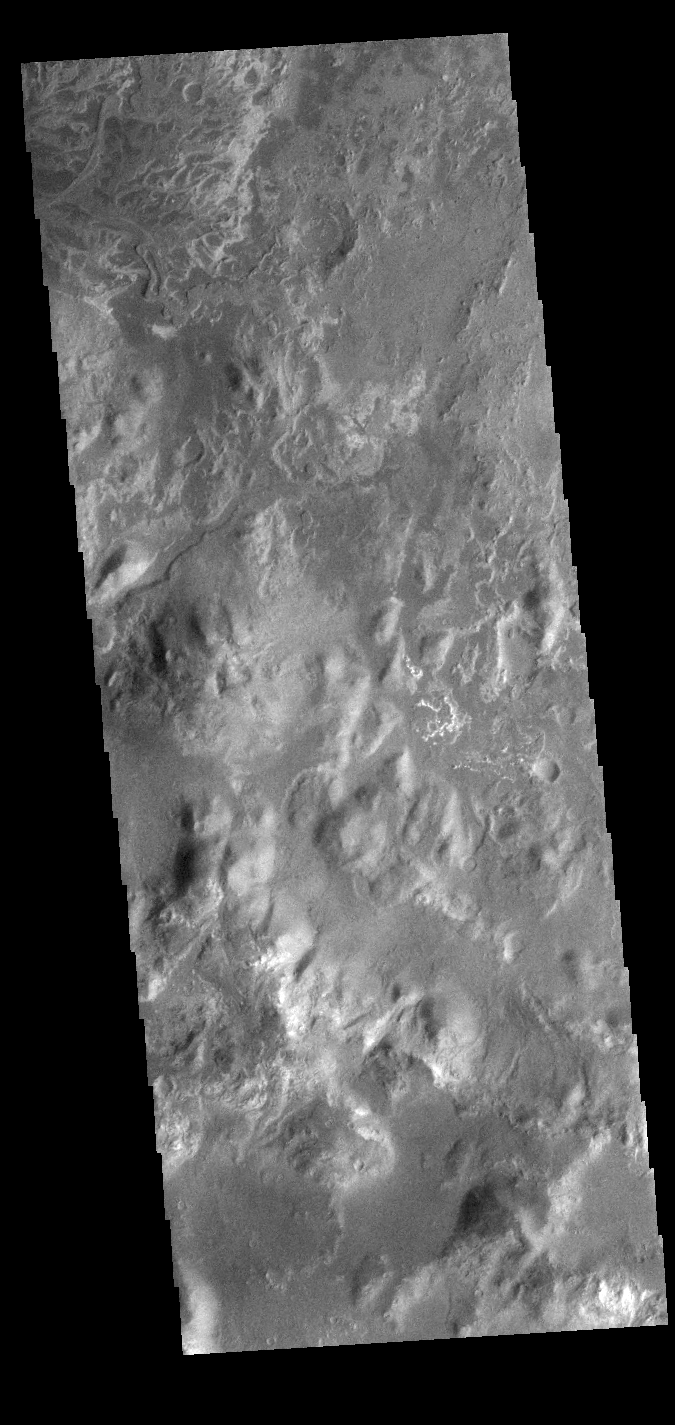

Eberswalde Crater Delta

At the top of today’s VIS image is the delta deposit on the floor of Eberswalde Crater. Deltas are formed when sediment laden rivers slow down — either due to a flattening of topography, or entering a standing body of water. The reduction in velocity causes the sediments to be deposited. The main channel often diverges into numerous smaller channel that spread apart to form the typical fan shape of a delta. The Eberswalde Crater delta is one of the best preserved on Mars.

Credit: NASA/JPL-Caltech/ASU